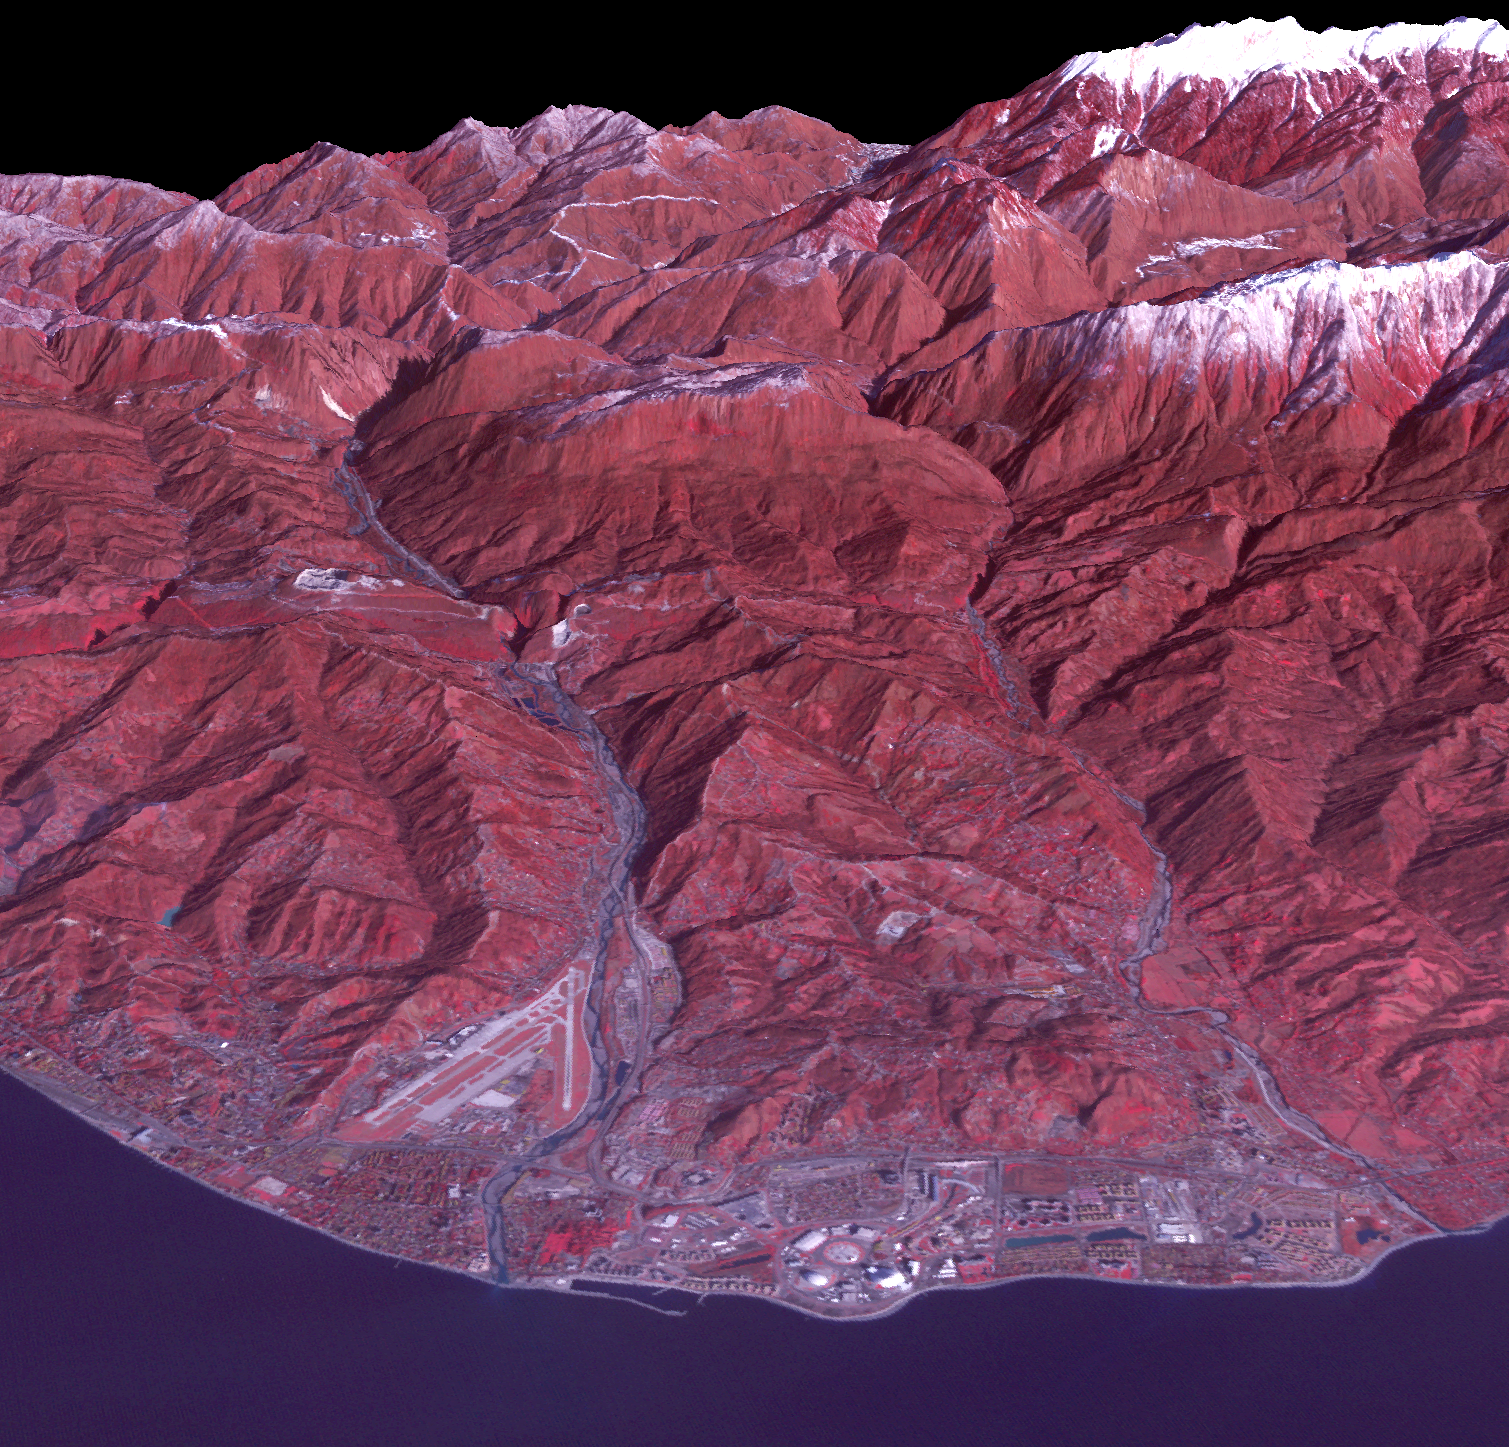

Sochi, Russia Winter Olympic Sites (Coastal Cluster)

The Black Sea resort of Sochi, Russia, is the warmest city ever to host the Winter Olympic Games, which open on Feb. 7, 2014, and run through Feb. 23. This north-looking image, acquired on Jan. 4, 2014, by the Advanced Spaceborne Thermal Emission and Reflection Radiometer (ASTER) instrument on NASA’s Terra spacecraft, shows the Sochi Olympic Park Coastal Cluster — the circular area on the shoreline in the bottom center of the image — which was built for Olympic indoor sports. Even curling has its own arena alongside multiple arenas for hockey and skating. The Olympic alpine events will take place at the Mountain Cluster, located in a snow-capped valley at the top right of the image. Sochi itself, a city of about 400,000, is not visible in the picture. It’s farther west (left) along the coast, past the airport at bottom left.

In the image, red indicates vegetation, white is snow, buildings are gray and the ocean is dark blue. The area imaged is about 15 miles (24 kilometers) from west to east (left to right) at the coastline and 25 miles (41 kilometers) from front to back. Height is exaggerated 1.5 times. The image was created from the ASTER visible and near-infrared bands, draped over ASTER-derived digital elevation data.

With its 14 spectral bands from the visible to the thermal infrared wavelength region and its high spatial resolution of 15 to 90 meters (about 50 to 300 feet), ASTER images Earth to map and monitor the changing surface of our planet. ASTER is one of five Earth-observing instruments launched Dec. 18, 1999, on Terra. The instrument was built by Japan’s Ministry of Economy, Trade and Industry. A joint U.S./Japan science team is responsible for validation and calibration of the instrument and data products.

The broad spectral coverage and high spectral resolution of ASTER provides scientists in numerous disciplines with critical information for surface mapping and monitoring of dynamic conditions and temporal change. Example applications are: monitoring glacial advances and retreats; monitoring potentially active volcanoes; identifying crop stress; determining cloud morphology and physical properties; wetlands evaluation; thermal pollution monitoring; coral reef degradation; surface temperature mapping of soils and geology; and measuring surface heat balance.

The U.S. science team is located at NASA’s Jet Propulsion Laboratory, Pasadena, Calif. The Terra mission is part of NASA’s Science Mission Directorate, Washington, D.C.

Credit: NASA/GSFC/METI/ERSDAC/JAROS, and U.S./Japan ASTER Science Team